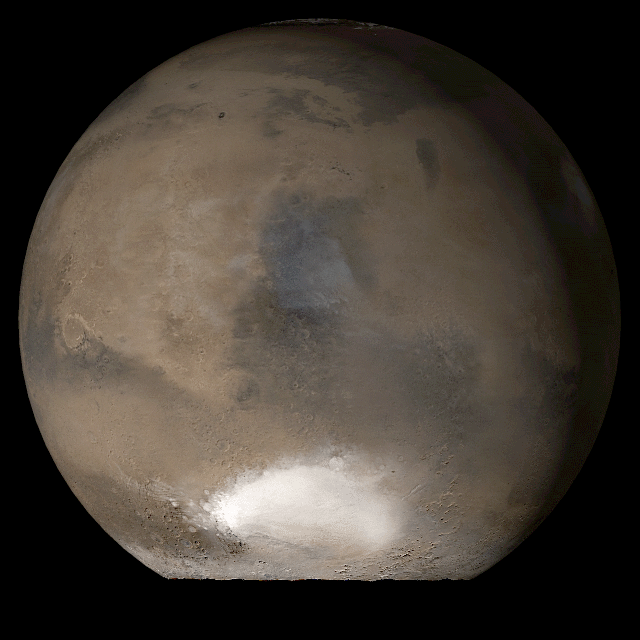

Mars at Ls 107°: Syrtis Major

19 September 2006
This picture is a composite of Mars Global Surveyor (MGS) Mars Orbiter Camera (MOC) daily global images acquired at Ls 107° during a previous Mars year. This month, Mars looks similar, as Ls 107° occurs in mid-September 2006. The picture shows the Syrtis Major face of Mars. Over the course of the month, additional faces of Mars as it appears at this time of year are being posted for MOC Picture of the Day. Ls, solar longitude, is a measure of the time of year on Mars. Mars travels 360° around the Sun in 1 Mars year. The year begins at Ls 0°, the start of northern spring and southern autumn.

Season: Northern Summer/Southern Winter

Credit: NASA/JPL/Malin Space Science Systems